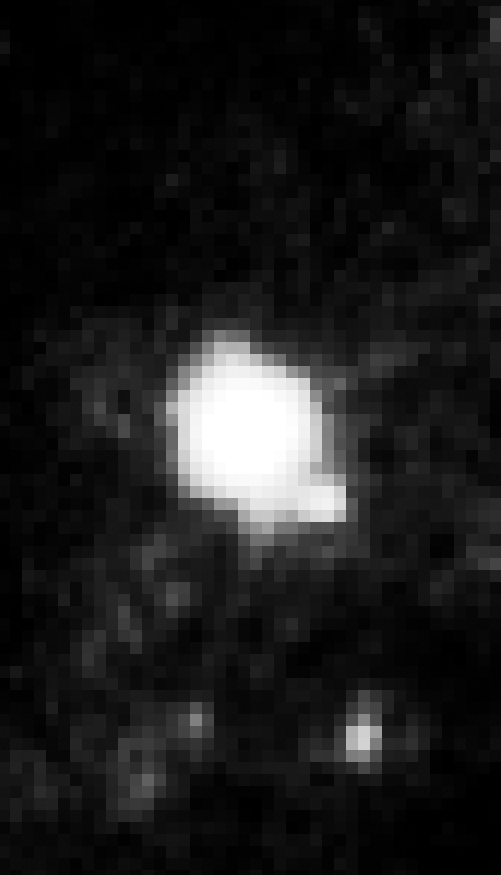

2005 Keck Adaptive Optics Image of SN 2005gl in NGC 266

Object Name: SN 2005gl in NGC 266
Object Description: Supernova in a barred spiral galaxy
Instrument: Keck telescope
Filters: Near Infrared Camera 2 (NIRC2)

Credit: NASA, ESA, and A. Gal-Yam (Weizmann Institute of Science, Israel), D. Leonard (San Diego State University), and D. Fox (Pennsylvania State University)